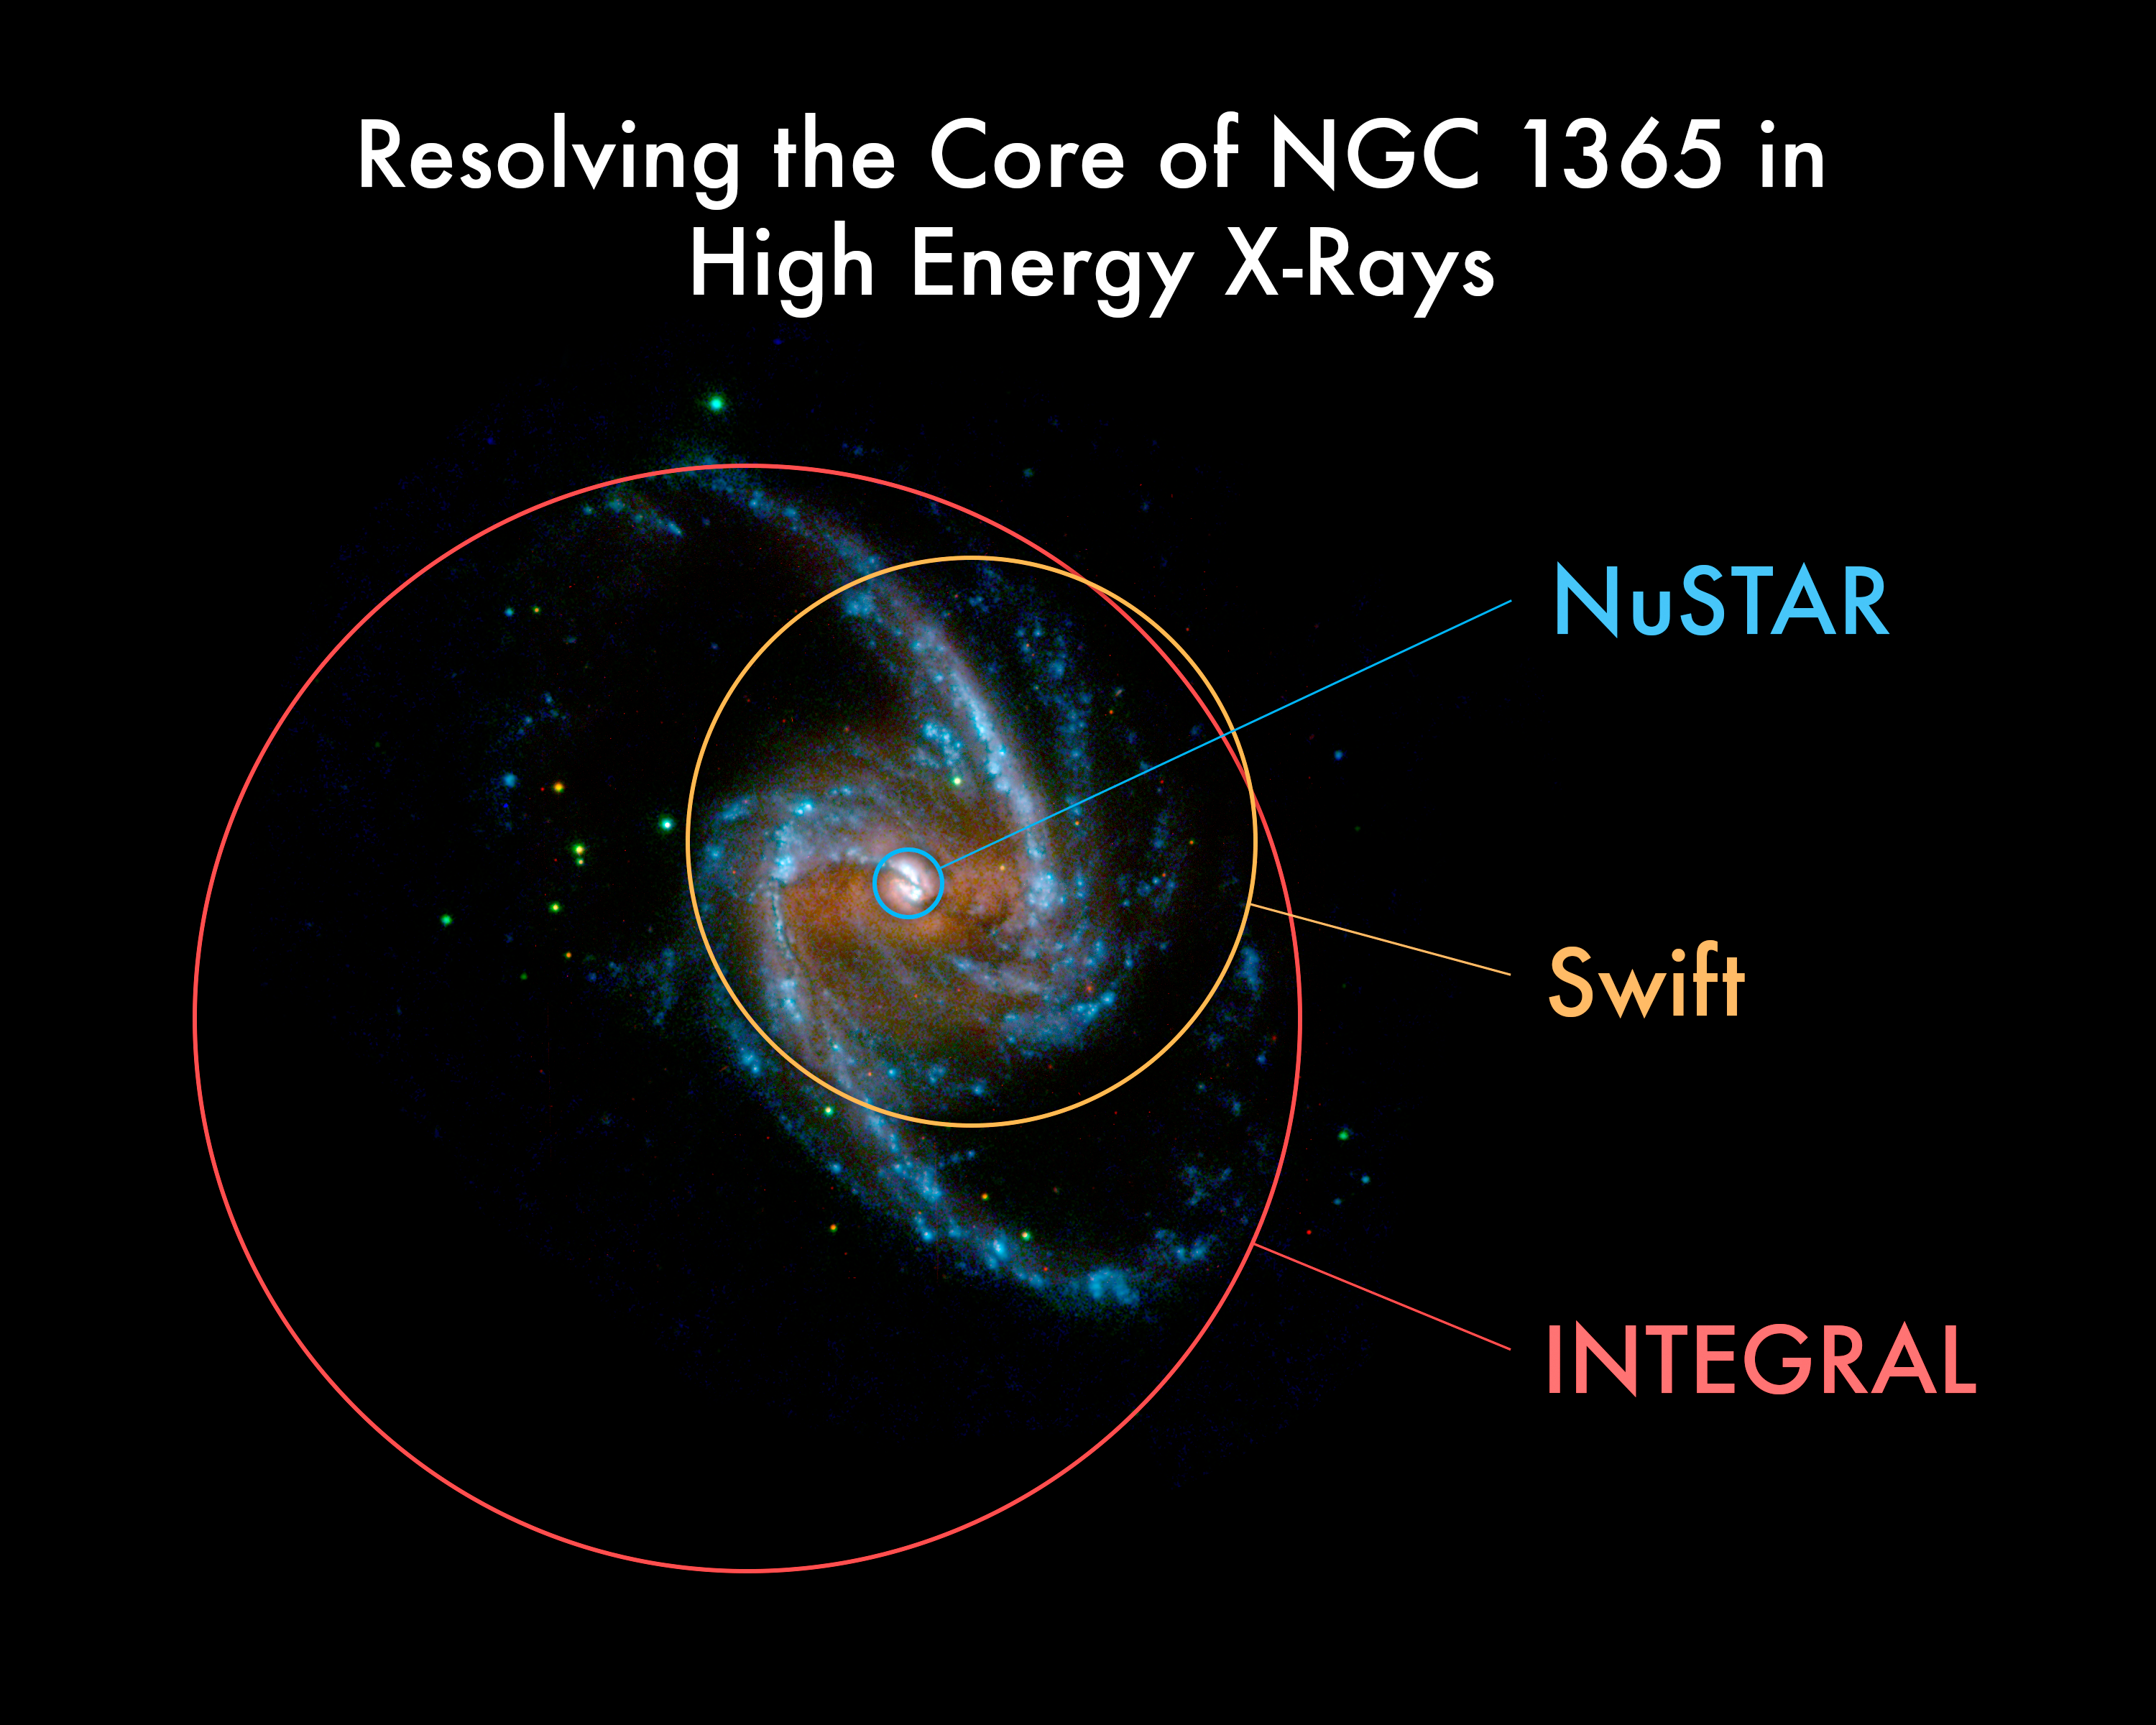

NuSTAR's Improved View

This image taken by the ultraviolet-light monitoring camera on the European Space Agency's (ESA's) XMM-Newton telescope shows the beautiful spiral arms of the galaxy NGC1365. Copious high-energy X-ray emission is emitted by the host galaxy, and by many background sources. The large regions observed by previous satellites contain so much of this background emission that the radiation from the central black hole is mixed and diluted into it. NuSTAR, NASA's newest X-ray observatory, is able to isolate the emission from the black hole, allowing a far more precise analysis of its properties.

Credit: NASA/JPL-Caltech